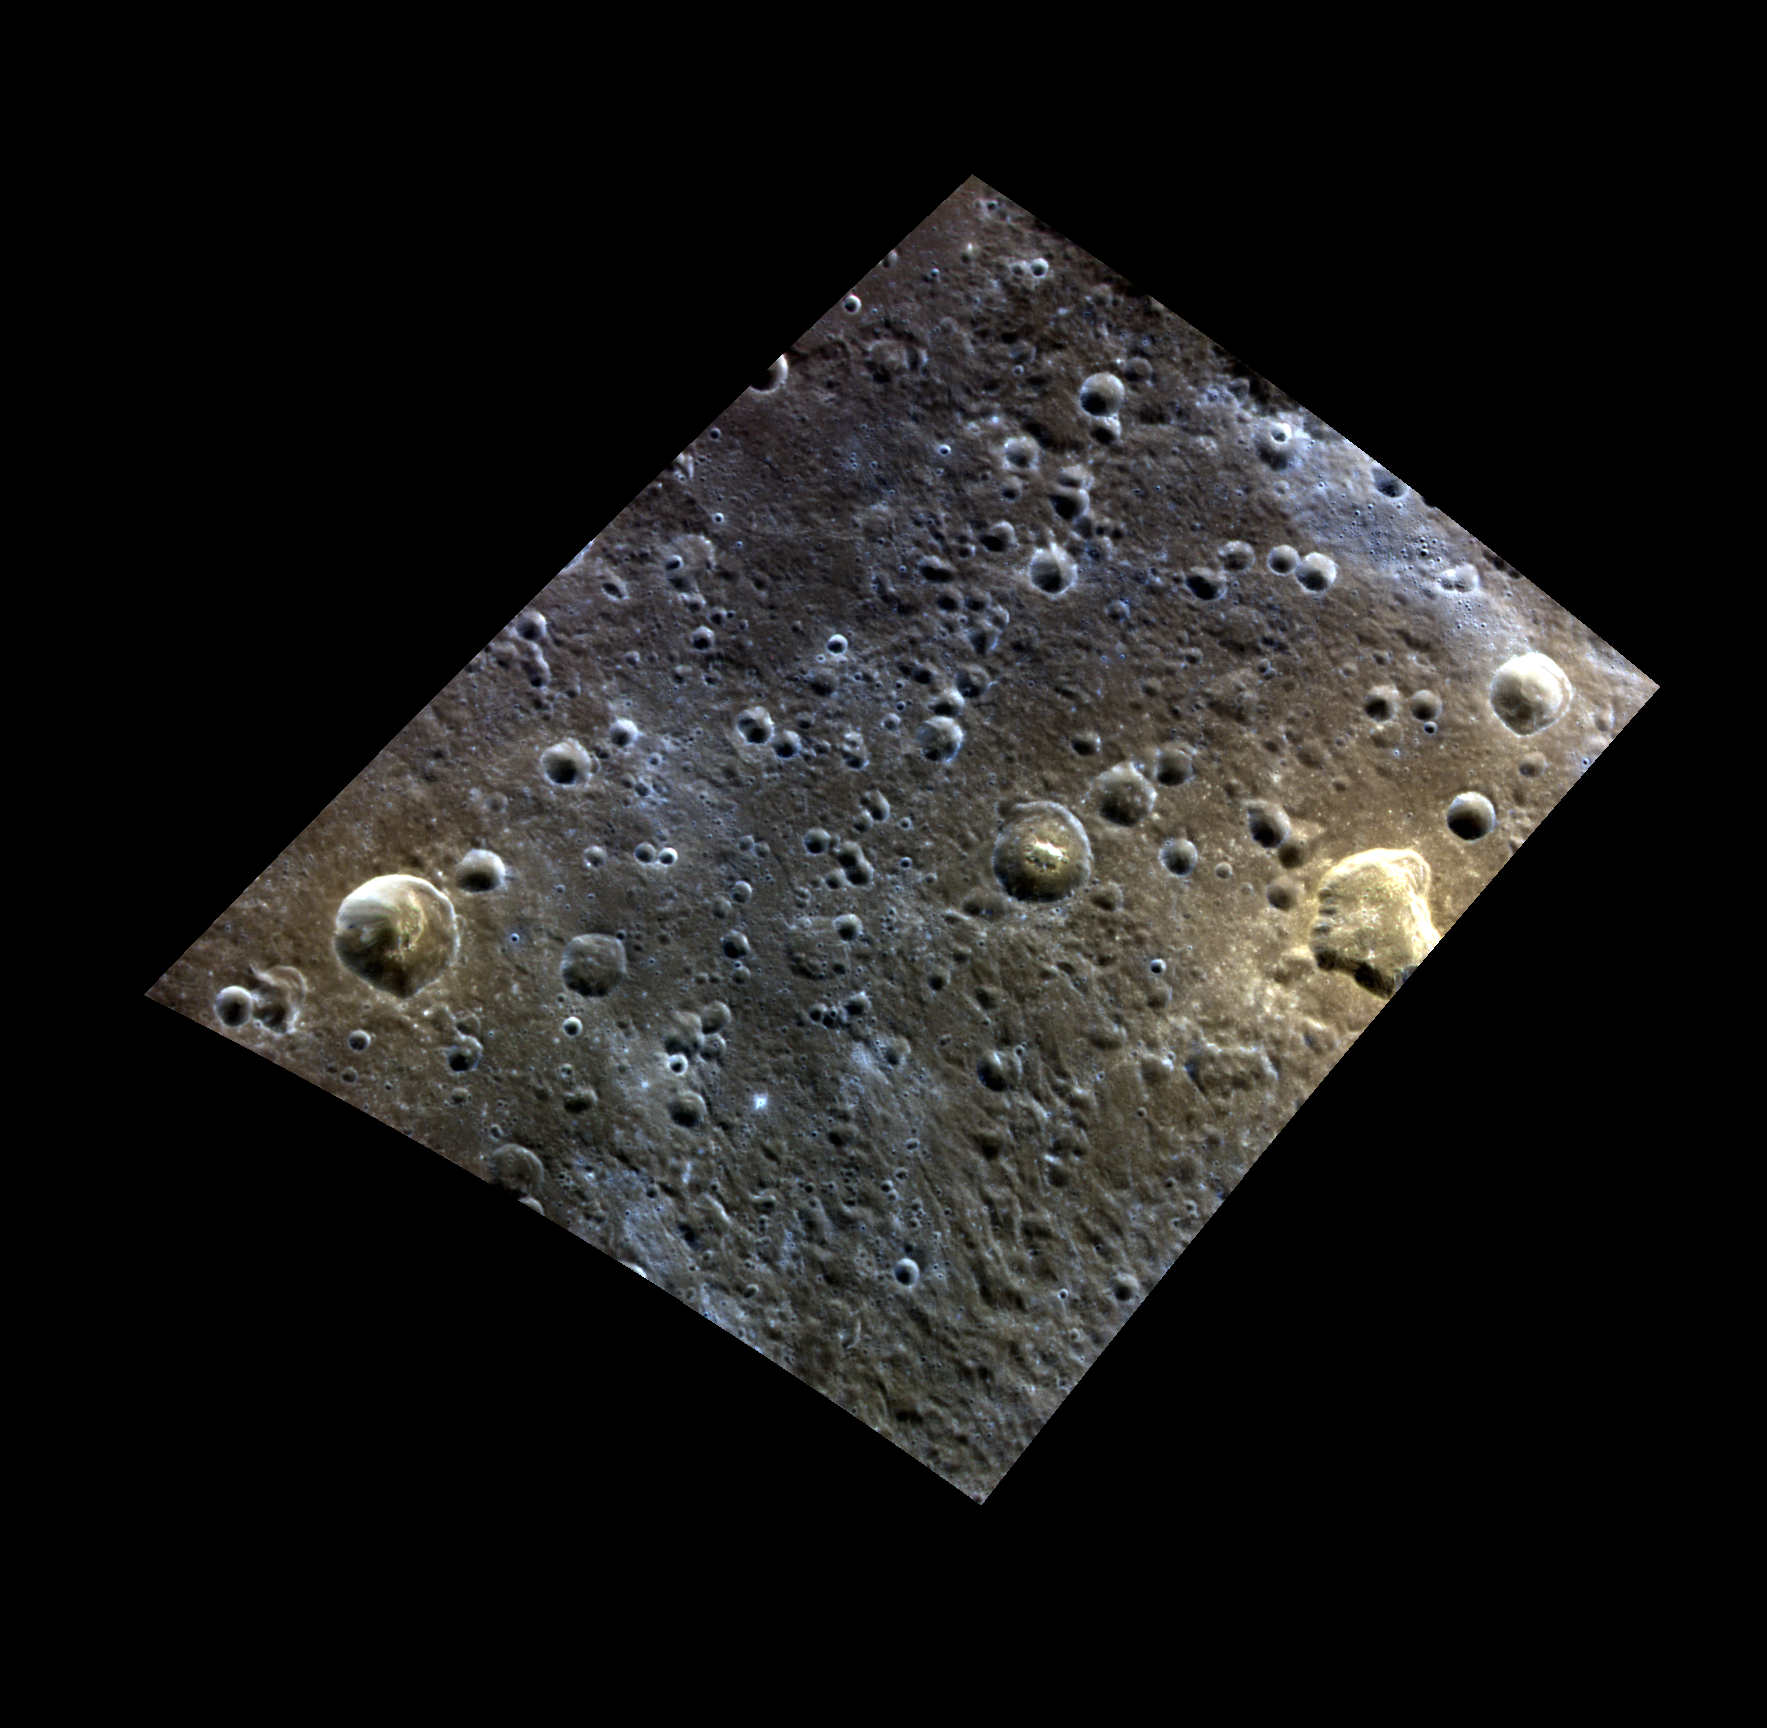

Blue and Yellow

This image, located north of Rachmaninoff, features a possible volcanic vent to the east and an expanse of terrain that appears blue in this color view to the west. The depression’s orange-yellow color and irregular shape are similar to other possible volcanic vents on Mercury. To the west of the large vent is a crater with an orange, irregularly shaped depression on its floor that may also be a vent. Vents on Mercury are indicative of explosive volcanism that was prevalent in Mercury’s past.

This image was acquired as a high-resolution targeted color observation. Targeted color observations are images of a small area on Mercury’s surface at resolutions higher than the 1-kilometer/pixel 8-color base map. During MESSENGER’s one-year primary mission, hundreds of targeted color observations were obtained. During MESSENGER’s extended mission, high-resolution targeted color observations are more rare, as the 3-color base map covered Mercury’s northern hemisphere with the highest-resolution color images that are possible.

Date acquired: July 03, 2014
Image Mission Elapsed Time (MET): 46686728, 46686748, 46686732
Image ID: 6612580, 6612585, 6612581
Instrument: Wide Angle Camera (WAC) of the Mercury Dual Imaging System (MDIS)
WAC filters: 9, 7, 6 (996, 748, 433 nanometers) in red, green, and blue
Center Latitude: 36.10°
Center Longitude: 54.93° E
Resolution: 215 meters/pixel
Scale: The crater with a possible vent on its floor is about 20 km (12.4 miles) in diameter.
Incidence Angle: 40.6°
Emission Angle: 39.4°
Phase Angle: 78.0°

The MESSENGER spacecraft is the first ever to orbit the planet Mercury, and the spacecraft’s seven scientific instruments and radio science investigation are unraveling the history and evolution of the Solar System’s innermost planet. During the first two years of orbital operations, MESSENGER acquired over 150,000 images and extensive other data sets. MESSENGER is capable of continuing orbital operations until early 2015.

For information regarding the use of images, see the MESSENGER image use policy.

Credit: NASA/Johns Hopkins University Applied Physics Laboratory/Carnegie Institution of Washington